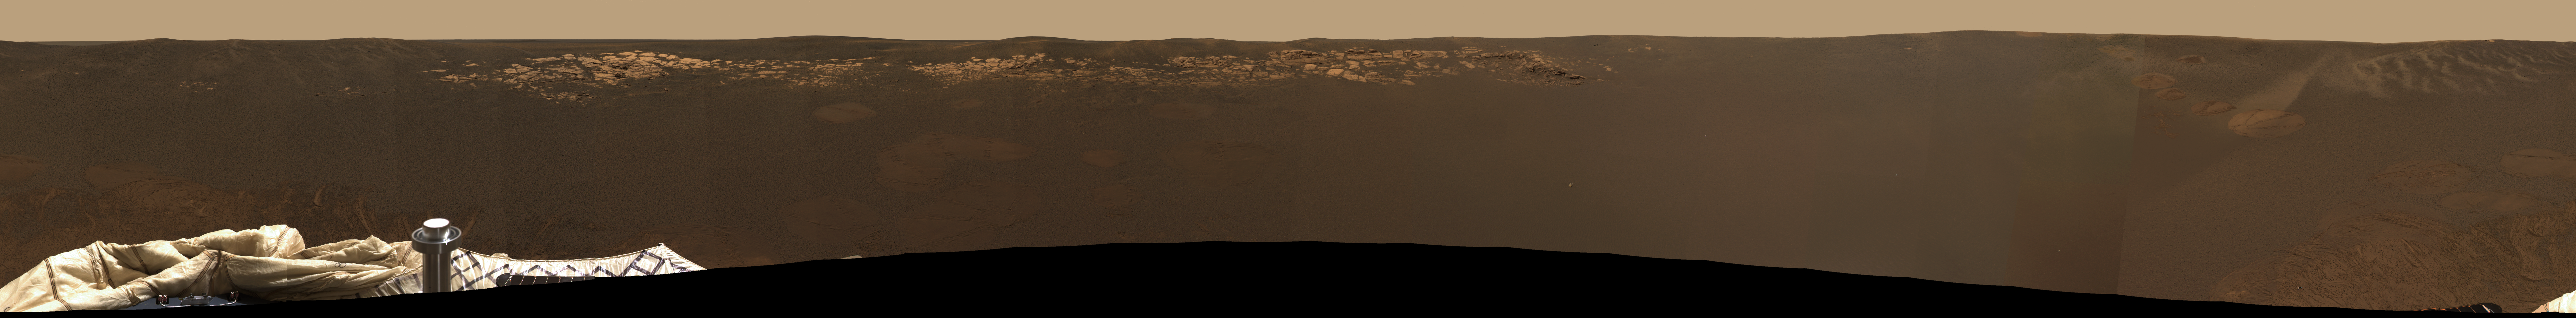

As Far as Opportunity’s Eye Can See

This expansive view of the martian real estate surrounding the Mars Exploration Rover Opportunity is the first 360 degree, high-resolution color image taken by the rover’s panoramic camera. The airbag marks, or footprints, seen in the soil trace the route by which Opportunity rolled to its final resting spot inside a small crater at Meridiani Planum, Mars. The exposed rock outcropping is a future target for further examination. This image mosaic consists of 225 individual frames.

Credit: NASA/JPL/Cornell